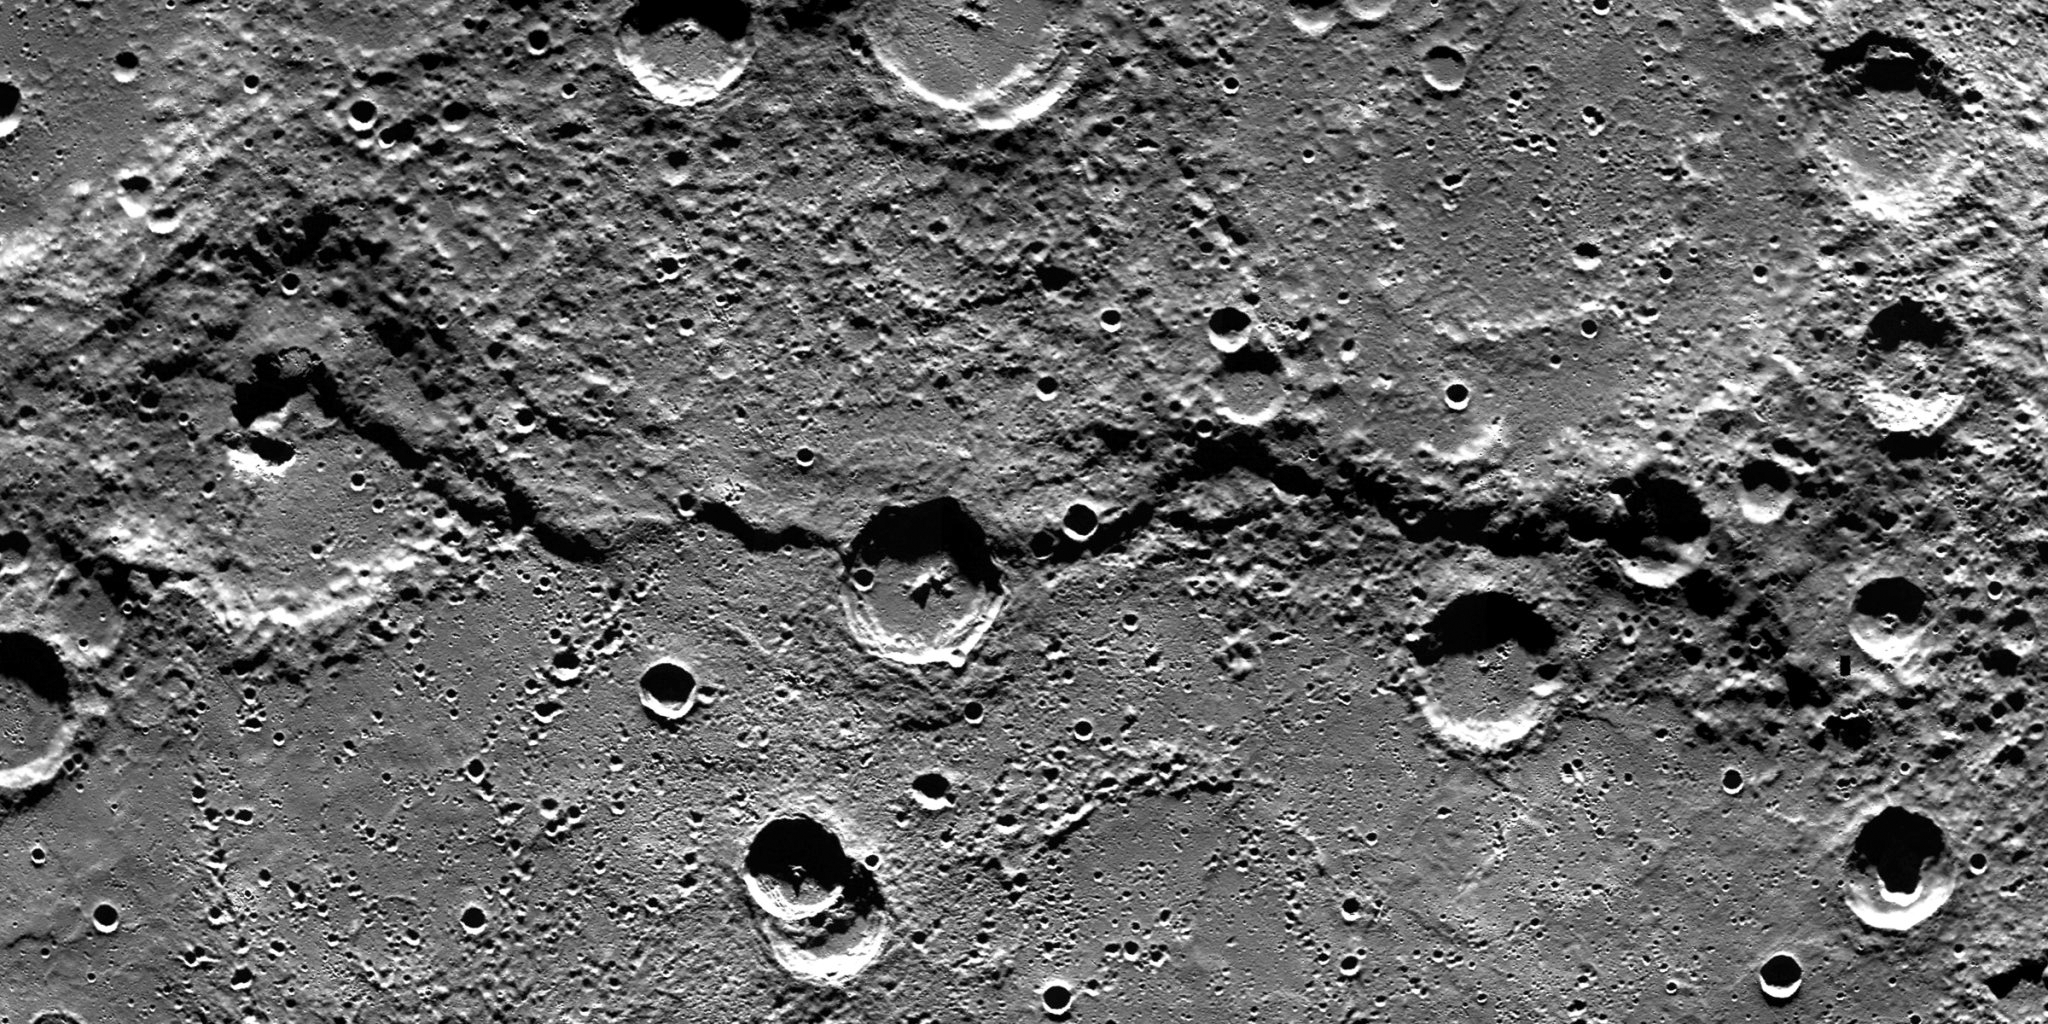

V for Victoria

This image is a portion of the MDIS global mosaic basemap that was acquired during MESSENGER’s first year in orbit. The scene, with north to the right, shows a geological feature termed Victoria Rupes — a long cliff or scarp that formed when Mercury shrank slightly as its core cooled. Rupes on Mercury are named for ships of discovery, and Victoria Rupes is named for the Victoria that formed part of Ferdinand Magellan’s fleet in his 1519-1522 effort to circumnavigate Earth.

This geologic feature is of particular interest to MESSENGER scientists because it is part of a larger, linear set of contractional structures that may correspond to what is termed a fold-and-thrust (FAT) belt on Earth. FAT belts are common terrestrial surface features, and form when the crust is shortened due to compressional tectonism. Identifying FAT belts on Mercury will help scientists understand in more detail how that planet’s crust has deformed through time.

Date Created: February 10, 2012
Instrument: Wide Angle Camera (WAC) of the Mercury Dual Imaging System (MDIS)
Latitude Rang: 47° N to 59° N
Longitude Range: 321° E to 331° E
Resolution: 250 meters/pixel
Scale: The crater just left of center is approximately 42 km (26 mi.) in diameter
Projection: Azimuthal equidistant

The MESSENGER spacecraft is the first ever to orbit the planet Mercury, and the spacecraft’s seven scientific instruments and radio science investigation are unraveling the history and evolution of the Solar System’s innermost planet. Visit the Why Mercury? section of this website to learn more about the key science questions that the MESSENGER mission is addressing. During the one-year primary mission, MDIS acquired 88,746 images and extensive other data sets. MESSENGER is now in a year-long extended mission, during which plans call for the acquisition of more than 80,000 additional images to support MESSENGER’s science goals.

These images are from MESSENGER, a NASA Discovery mission to conduct the first orbital study of the innermost planet, Mercury. For information regarding the use of images, see the MESSENGER image use policy.

Credit: NASA/Johns Hopkins University Applied Physics Laboratory/Carnegie Institution of Washington